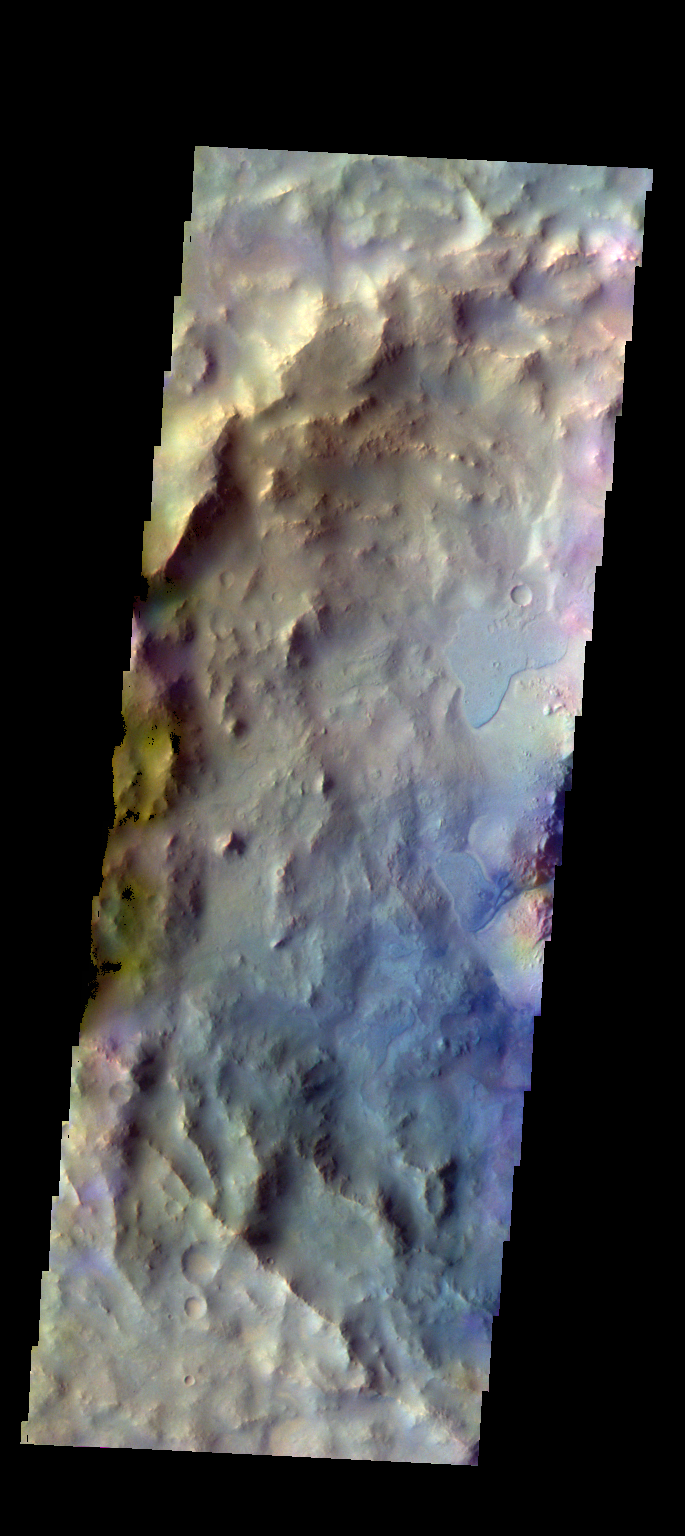

Elorza Crater – False Color

The THEMIS VIS camera contains 5 filters. The data from different filters can be combined in multiple ways to create a false color image. These false color images may reveal subtle variations of the surface not easily identified in a single band image. Today’s false color image shows part of Elorza Crater located in Ophir Planum.

Credit: NASA/JPL-Caltech/ASU